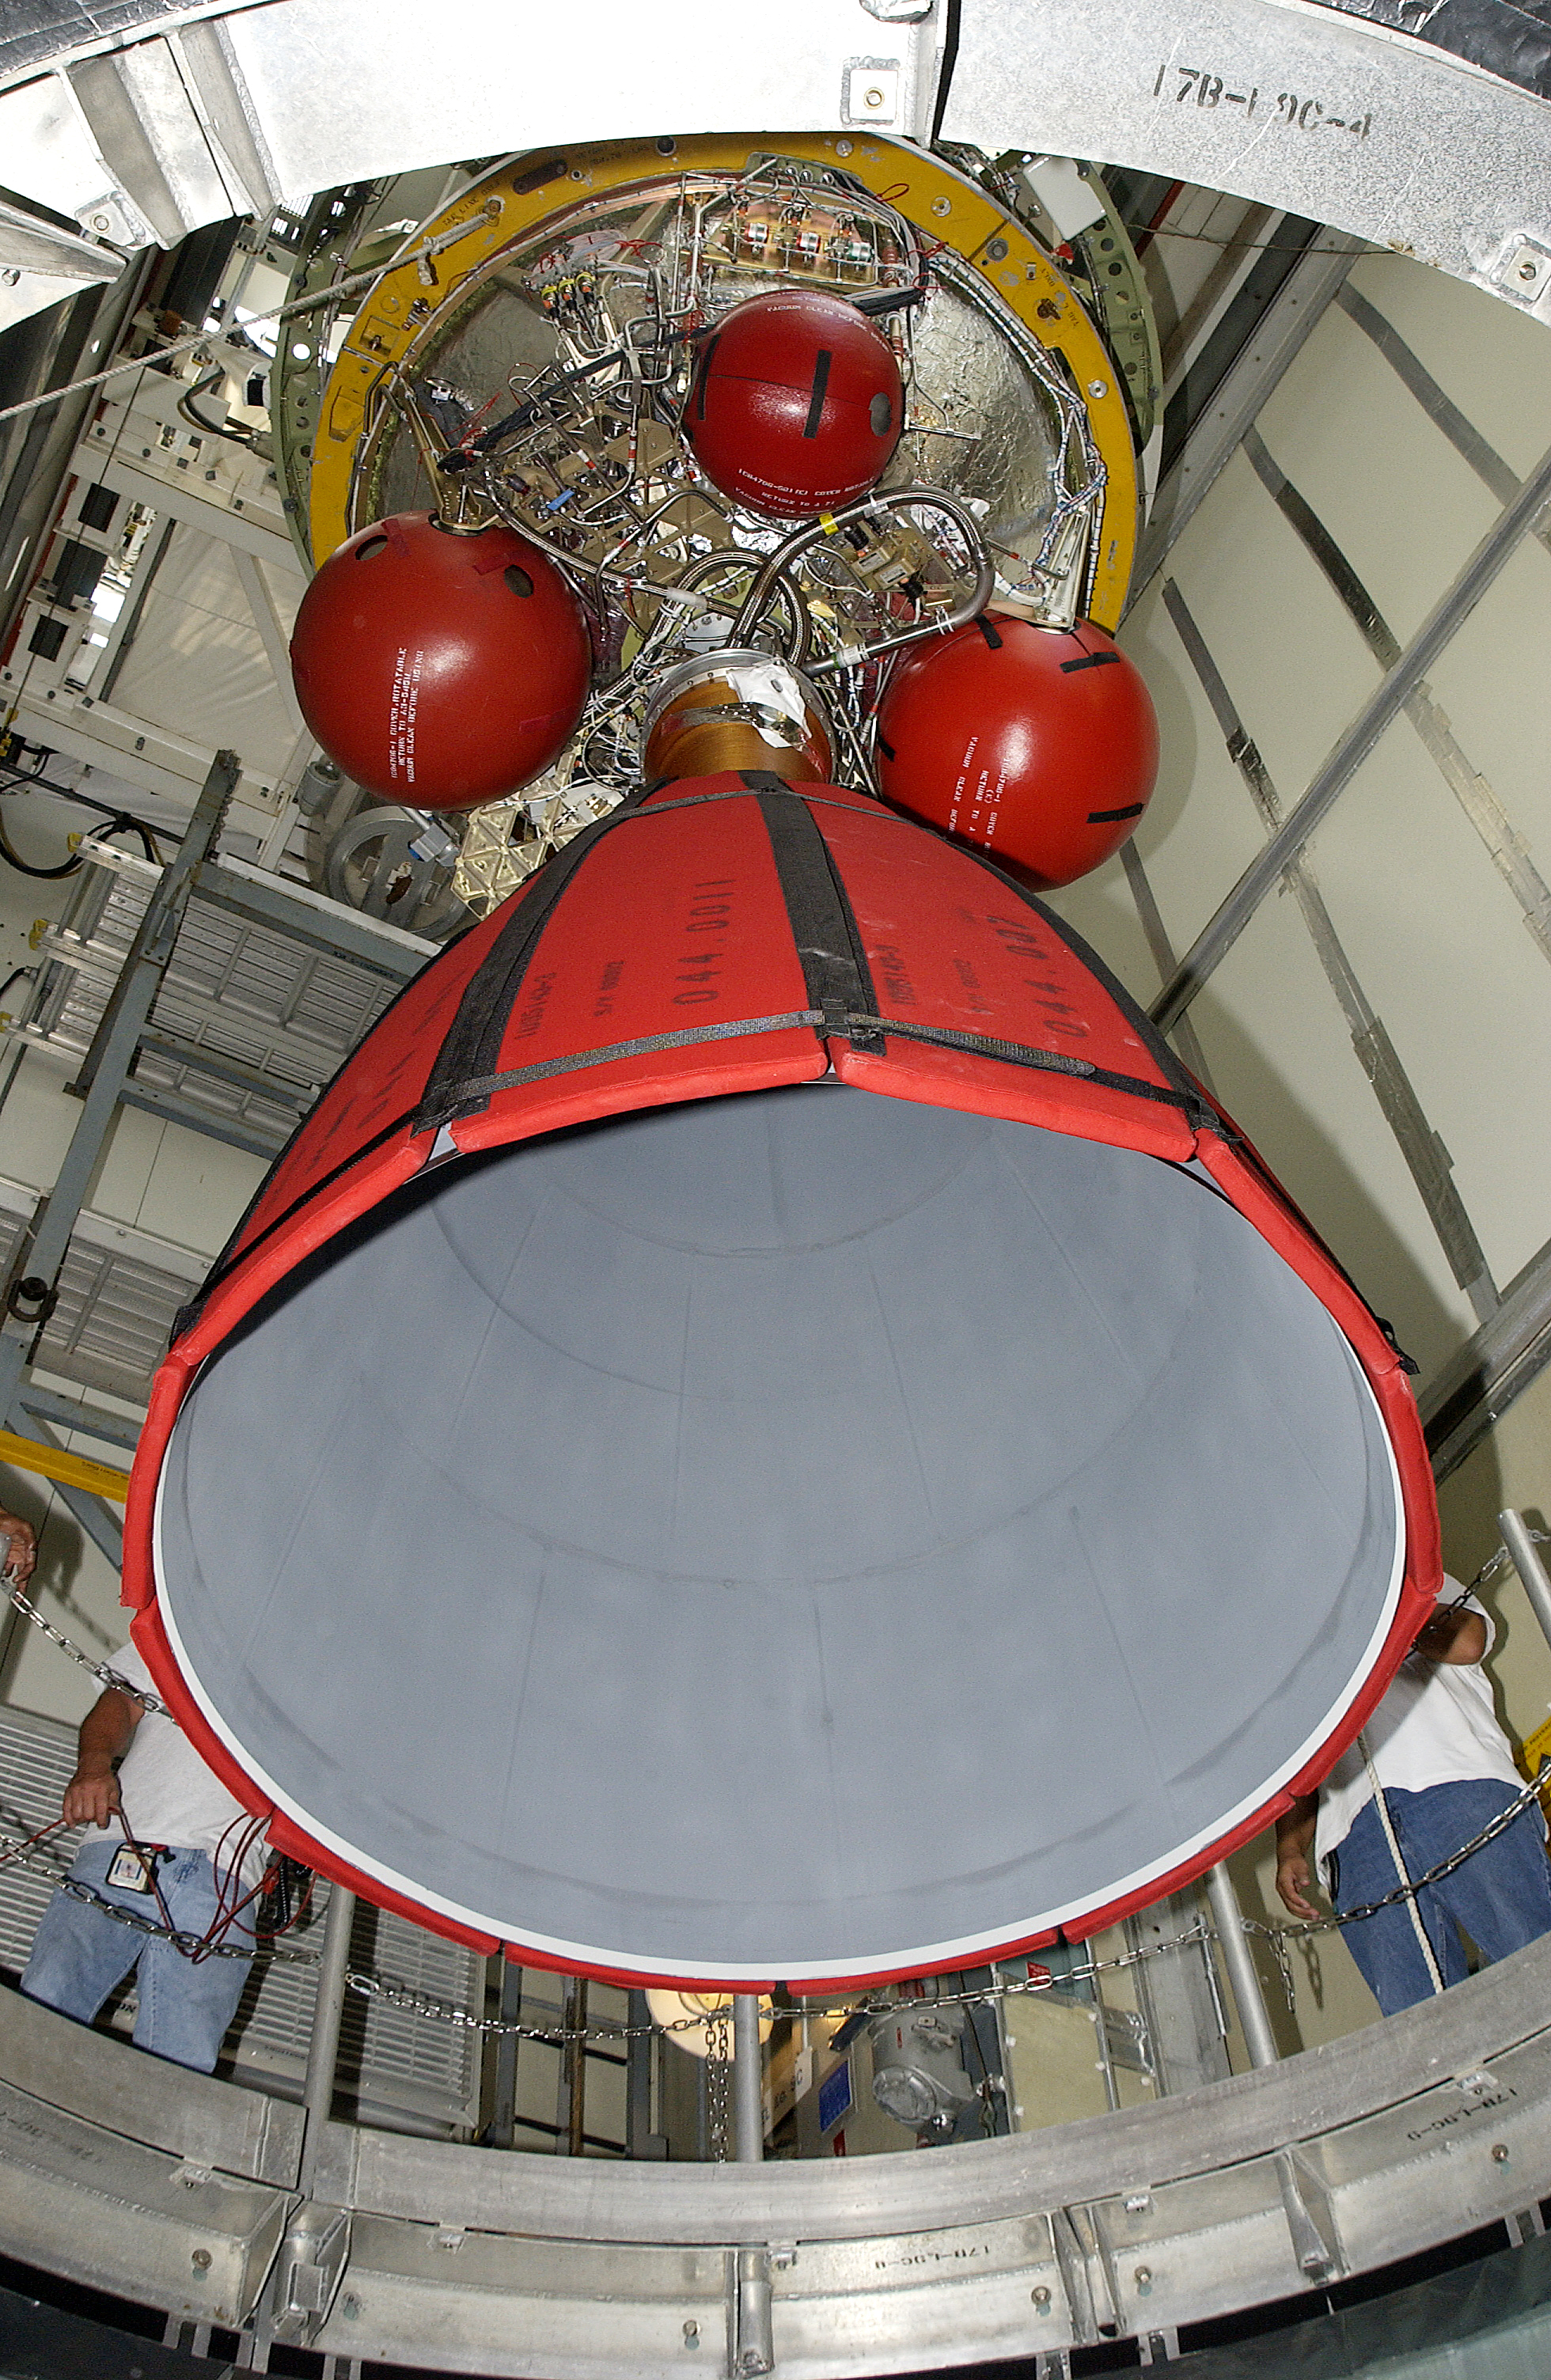

Second Stage

The second stage of Spitzer's Delta II rocket is moved into position atop the first stage on Cape Canaveral Air Force Station's pad 17-B.

Credit: NASA/KSC